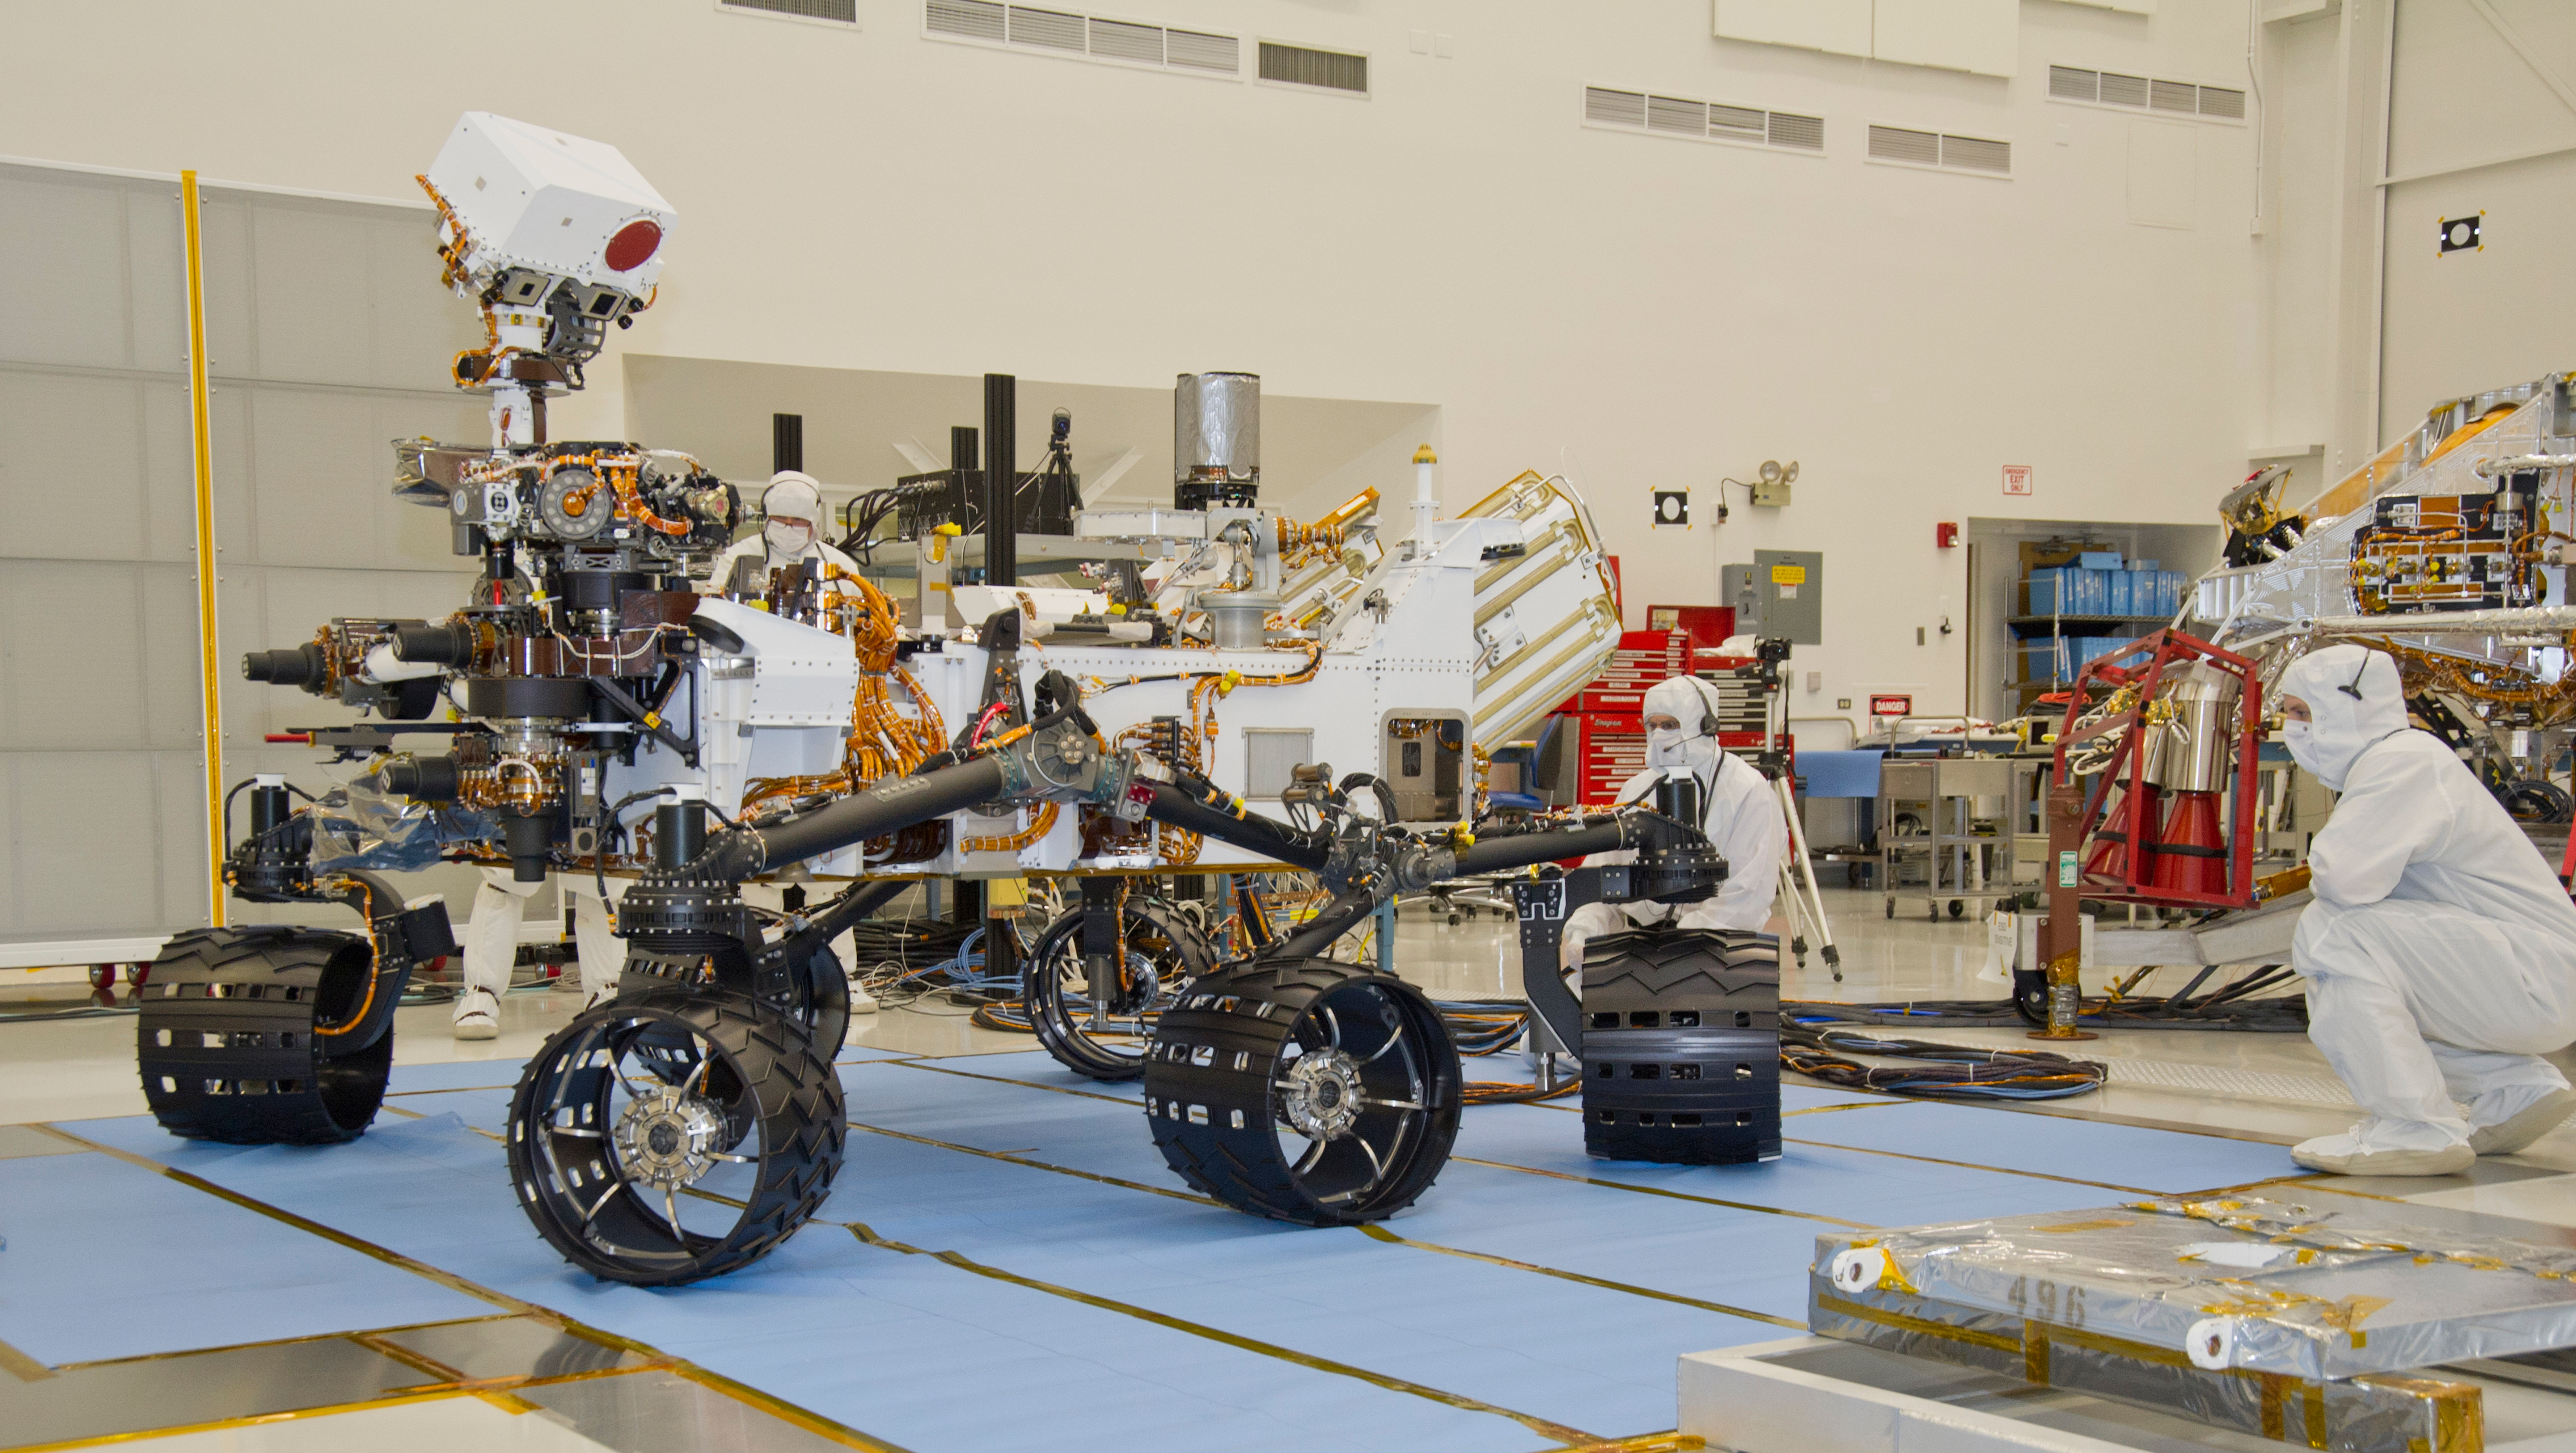

Mars Rover Curiosity, Turning in Place

This photograph of the NASA Mars Science Laboratory rover, Curiosity, was taken during mobility testing on June 3, 2011. The location is inside the Spacecraft Assembly Facility at NASA’s Jet Propulsion Laboratory, Pasadena, Calif.

Preparations are on track for shipping the rover to NASA’s Kennedy Space Center in Florida in June and for launch during the period Nov. 25 to Dec. 18, 2011.

JPL, a division of the California Institute of Technology in Pasadena, manages the Mars Science Laboratory mission for the NASA Science Mission Directorate, Washington. This mission will land Curiosity on Mars in August 2012. Researchers will use the tools on the rover to study whether the landing region has had environmental conditions favorable for supporting microbial life and favorable for preserving clues about whether life existed.

Credit: NASA/JPL-Caltech